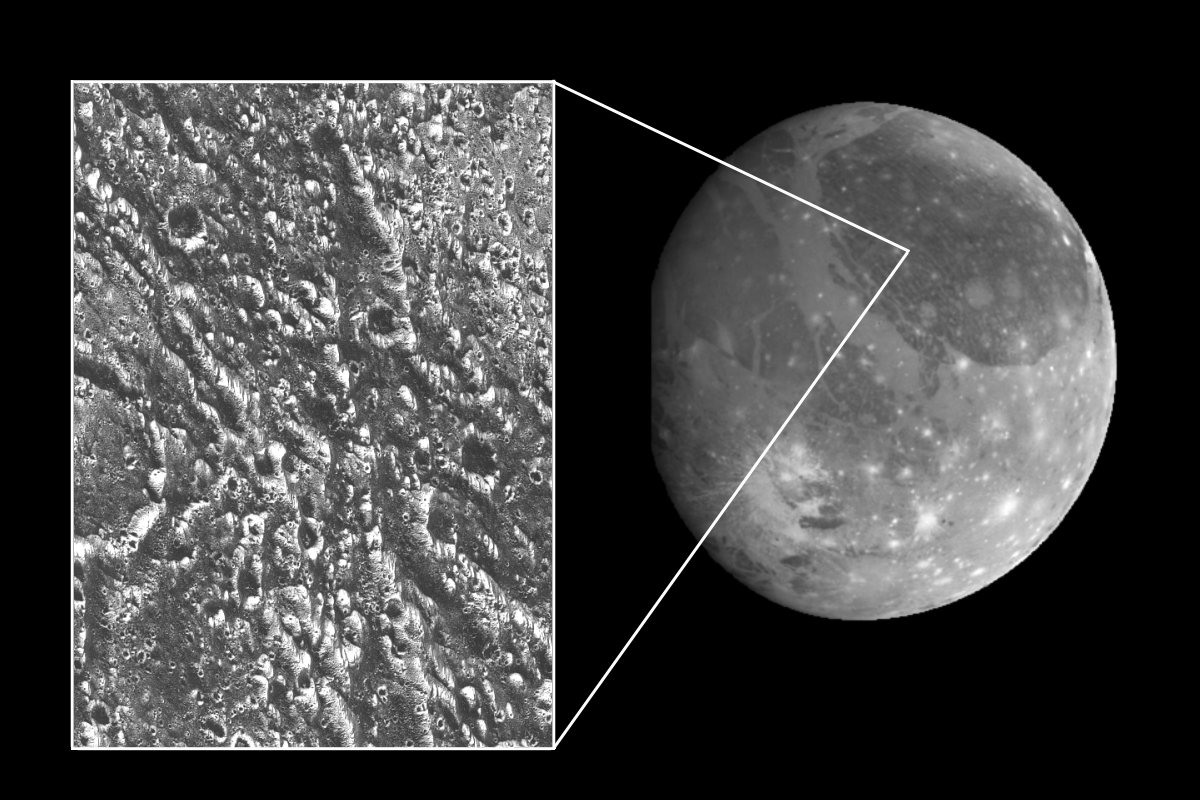

Ganymede Galileo Regio High Resolution Mosaic Shown in Context

Ancient impact craters shown in this image of Jupiter’s moon Ganymede taken by NASA’s Galileo spacecraft testify to the great age of the terrain, dating back several billion years. At the margin at the left, half of a 19-kilometer-diameter (12-mile) crater is visible. The dark and bright lines running from lower right to upper left and from top to bottom are deep furrows in the ancient crust of dirty water ice. The origin of the dark material is unknown, but it may be accumulated dark fragments from many meteorites that hit Ganymede. In this view, north is to the top, and the sun illuminates the surface from the lower left about 58 degrees above the horizon. The area shown is part of Ganymede’s Galileo Regio region at latitude 18 degrees north, longitude 147 degrees west; it is about 46 by 64 kilometers (29 by 38 miles) in extent. Resolution is about 80 meters (262 feet) per pixel. The image was taken June 27 at a range of 7.563 kilometers (4,700 miles).

The Jet Propulsion Laboratory manages the Galileo mission for NASA’s Office of Space Science, Washington, DC.

Credit: NASA/JPL